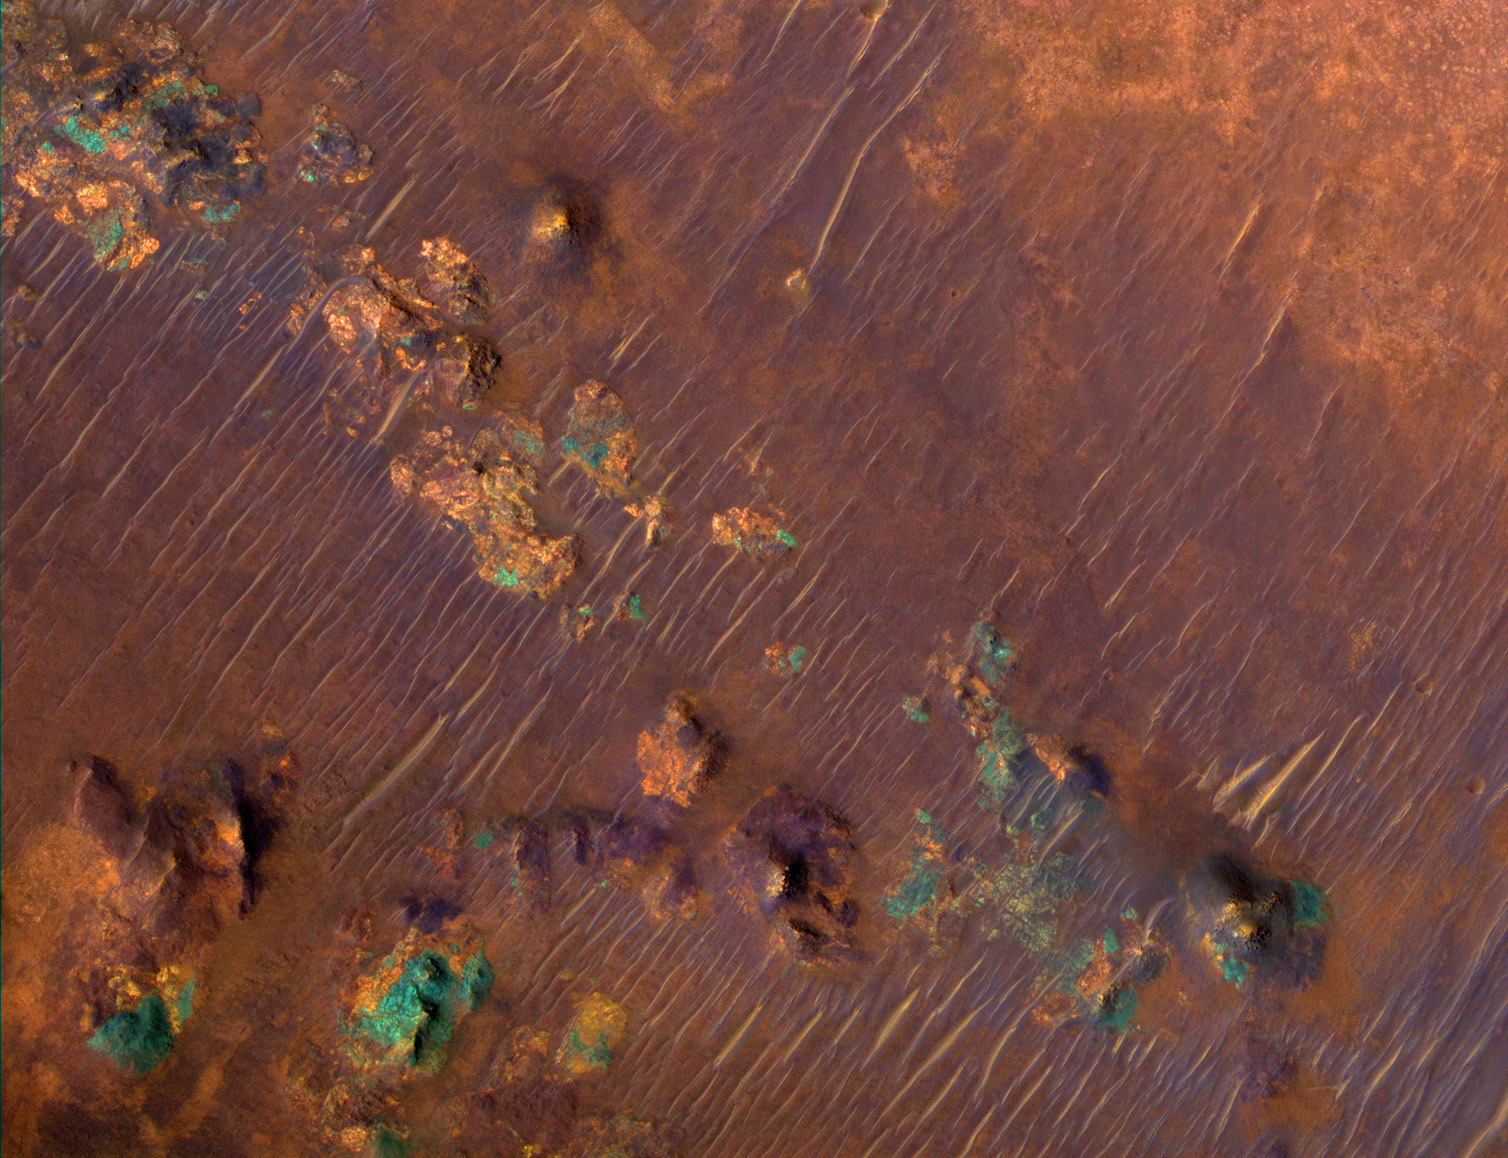

Color Image of Nili Fossae Trough, a Candidate MSL Landing Site

A portion of a trough in the Nili Fossae region of Mars is shown in enhanced color in this image from the High Resolution Imaging Science Experiment (HiRISE) camera on NASA’s Mars Reconnaissance Orbiter. The image was taken on March 24, 2007, as part of a campaign to examine more than two dozen candidate landing sites for the NASA Mars Science Laboratory rover, which is scheduled for launch in 2009.

The Nili Fossae region has one of the largest exposures of clay minerals discovered by the mapping spectrometer (called OMEGA for its French name’s acronym) on the European Space Agency’s Mars Express orbiter. These minerals have also been mapped in greater detail by the Compact Reconnaissance Imaging Spectrometer for Mars (CRISM) on the Mars Reconnaissance Orbiter (see http://crism.jhuapl.edu/gallery/featuredImage).

This image covers an area nearly one kilometer (six-tenths of a mile) wide, at 21.1 degrees north latitude, 74.2 degrees east longitude. North is up. It is a composite of exposures that HiRISE took in the infrared, red and blue portions of the spectrum. Color is enhanced beyond the standard enhancement in HiRISE color images, as this view is excerpted from a special video treatment of the full-frame image. The purple areas are basaltic in composition, including sand-sized material that bounces around in the wind to form dunes. Basalt in the most common type of volcanic rock on the Earth and other terrestrial planets. Orange areas are rich in clays. Clay minerals contain water in their mineral structure and may also preserve organic materials, so there is great interest in studying these deposits to understand past environments that could have supported life. The blue-green patches are outcrops of unaltered rocks rich in the mineral pyroxene.

This is a portion of the full-frame color image catalogued as PSP_003086_2015 in the HiRISE collection. The image was taken at a local Mars time of 3:38 p.m. The scene is illuminated from the west with a solar incidence angle of 62 degrees, thus the sun was about 28 degrees above the horizon. The season on Mars was northern autumn.

Credit: NASA/JPL-Caltech/Univ. of Arizona